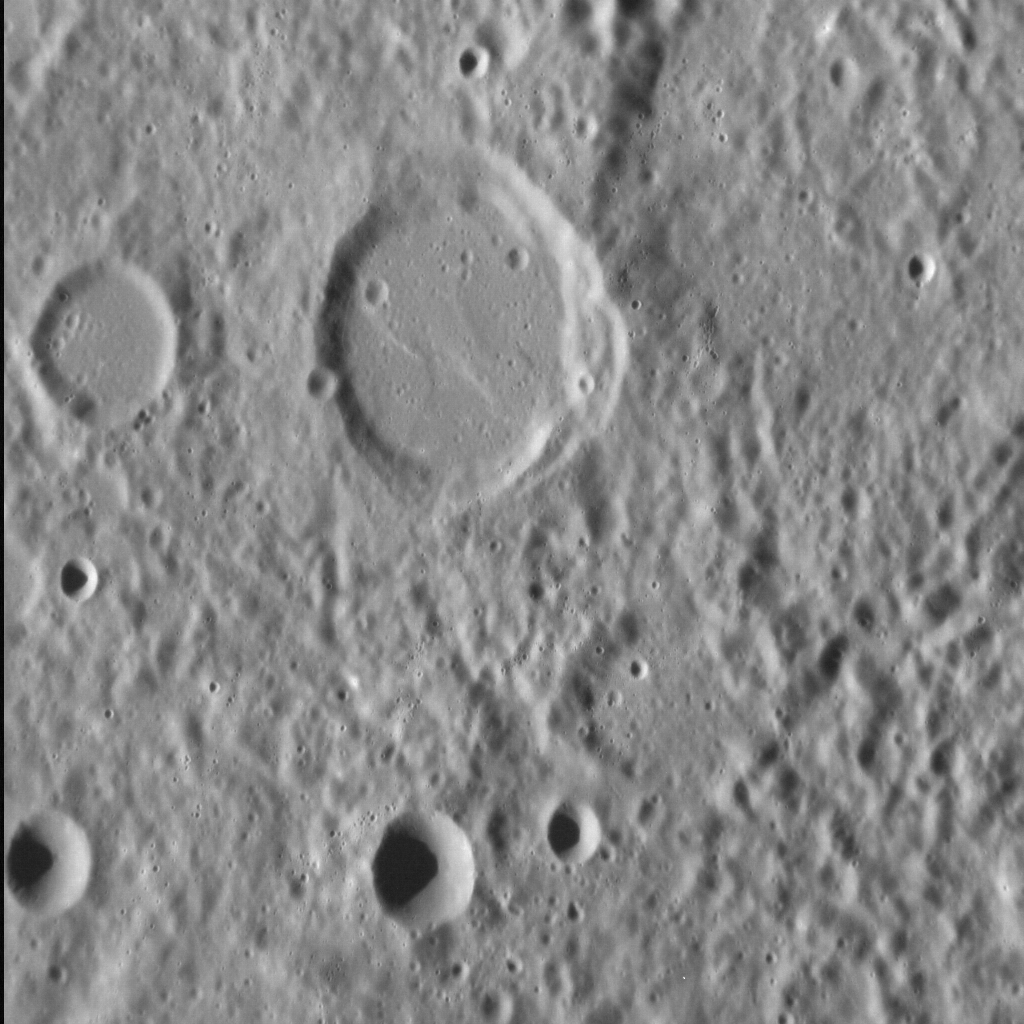

Older Smooth Plains on Mercury

There is abundant evidence that smooth-floored impact basins have been filled with lava. But less clear is the nature of more heavily cratered terrain surrounding smooth-floored basins and craters, such as that seen in this image. This hilly, rough terrain may have resulted from the piling up of ejecta from nearby craters. But looking more closely, there are several older, less well-preserved craters that also have smooth floors — implying that they too were filled with lava after they formed. Similar observations elsewhere on Mercury suggest that many older portions of the planet’s surface were originally smooth volcanic plains, before subsequent impacts rendered them hilly and rough.

This image was acquired as a high-resolution targeted observation. Targeted observations are images of a small area on Mercury’s surface at resolutions much higher than the 250-meter/pixel (820 feet/pixel) morphology base map or the 1-kilometer/pixel (0.6 miles/pixel) color base map. It is not possible to cover all of Mercury’s surface at this high resolution during MESSENGER’s one-year mission, but several areas of high scientific interest are generally imaged in this mode each week.

Date acquired: October 12, 2012
Image Mission Elapsed Time (MET): 258546552
Image ID: 2752143
Instrument: Narrow Angle Camera (NAC) of the Mercury Dual Imaging System (MDIS)
Center Latitude: -21.0°
Center Longitude: 320.8° E
Resolution: 88 meters/pixel
Scale: The smooth-floored crater at center is 32 km (20 mi.) in diameter.
Incidence Angle: 67.6°
Emission Angle: 32.6°
Phase Angle: 100.2°

The MESSENGER spacecraft is the first ever to orbit the planet Mercury, and the spacecraft’s seven scientific instruments and radio science investigation are unraveling the history and evolution of the Solar System’s innermost planet. Visit the Why Mercury? section of this website to learn more about the key science questions that the MESSENGER mission is addressing. During the one-year primary mission, MDIS acquired 88,746 images and extensive other data sets. MESSENGER is now in a year-long extended mission, during which plans call for the acquisition of more than 80,000 additional images to support MESSENGER’s science goals.

For information regarding the use of images, see the MESSENGER image use policy.

Credit: NASA/Johns Hopkins University Applied Physics Laboratory/Carnegie Institution of Washington